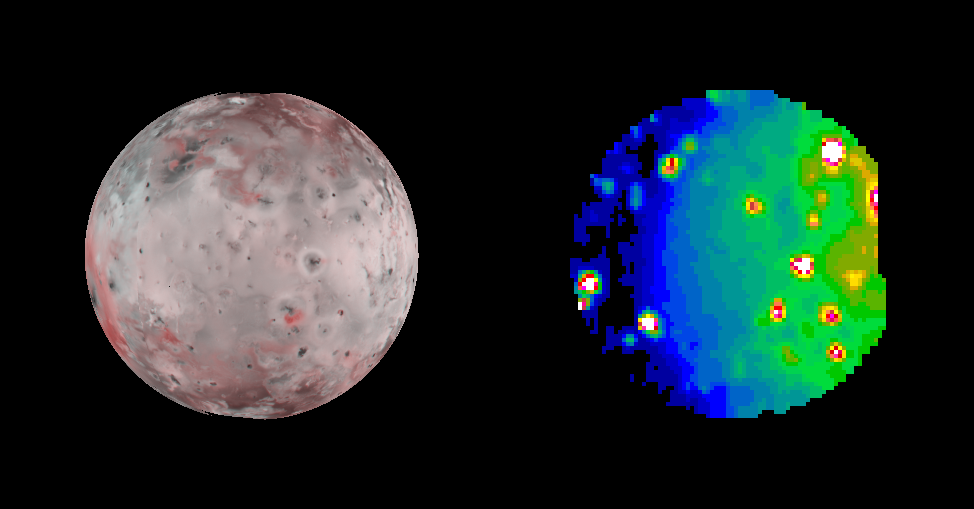

Io in Infrared, Night and Day

Hot eruption sites scattered across Jupiter’s moon Io stand out dramatically in an infrared image taken Oct. 13, 2001, by NASA’s Galileo spacecraft as it sped past this most volcanically active of all known worlds.

The infrared image (right) serves as a thermal map to nearly a full hemisphere of Io. An image from Galileo’s camera showing the same face of Io (left) is included for correlating the heat-sensing infrared data with geological features apparent in visible wavelengths. When Galileo snapped the infrared shot, the left half of the hemisphere was actually in darkness and the right half in daylight.

The infrared image uses false color to portray the intensity with which the surface glows at the invisible wavelength of 5 microns, as observed by Galileo’s near infrared mapping spectrometer instrument. White, reds and yellows indicate hotter regions; blues are cold. The resolution varies from 83 to 93 kilometers (52 to 58 miles) per picture element.

Four previously unknown volcanoes have been discovered from this image, including one also detected in another infrared image taken the same day. Those new-found hot spots are faint. Among the more easily identified brighter volcanoes in the image are the pair Pillan and Pele located near the left-hand edge at about 8 o’clock if the circular image is taken as a clock face. Marduk is located a little farther from the edge at 7 o’clock. The bright spot at about 2 o’clock is the site where a plume was seen erupting about 500 kilometers (320 miles) high 10 weeks before this image was taken.

The Jet Propulsion Laboratory, a division of the California Institute of Technology in Pasadena, manages the Galileo mission for NASA’s Office of Space Science, Washington, D.C.

Credit: NASA/JPL/University of Arizona